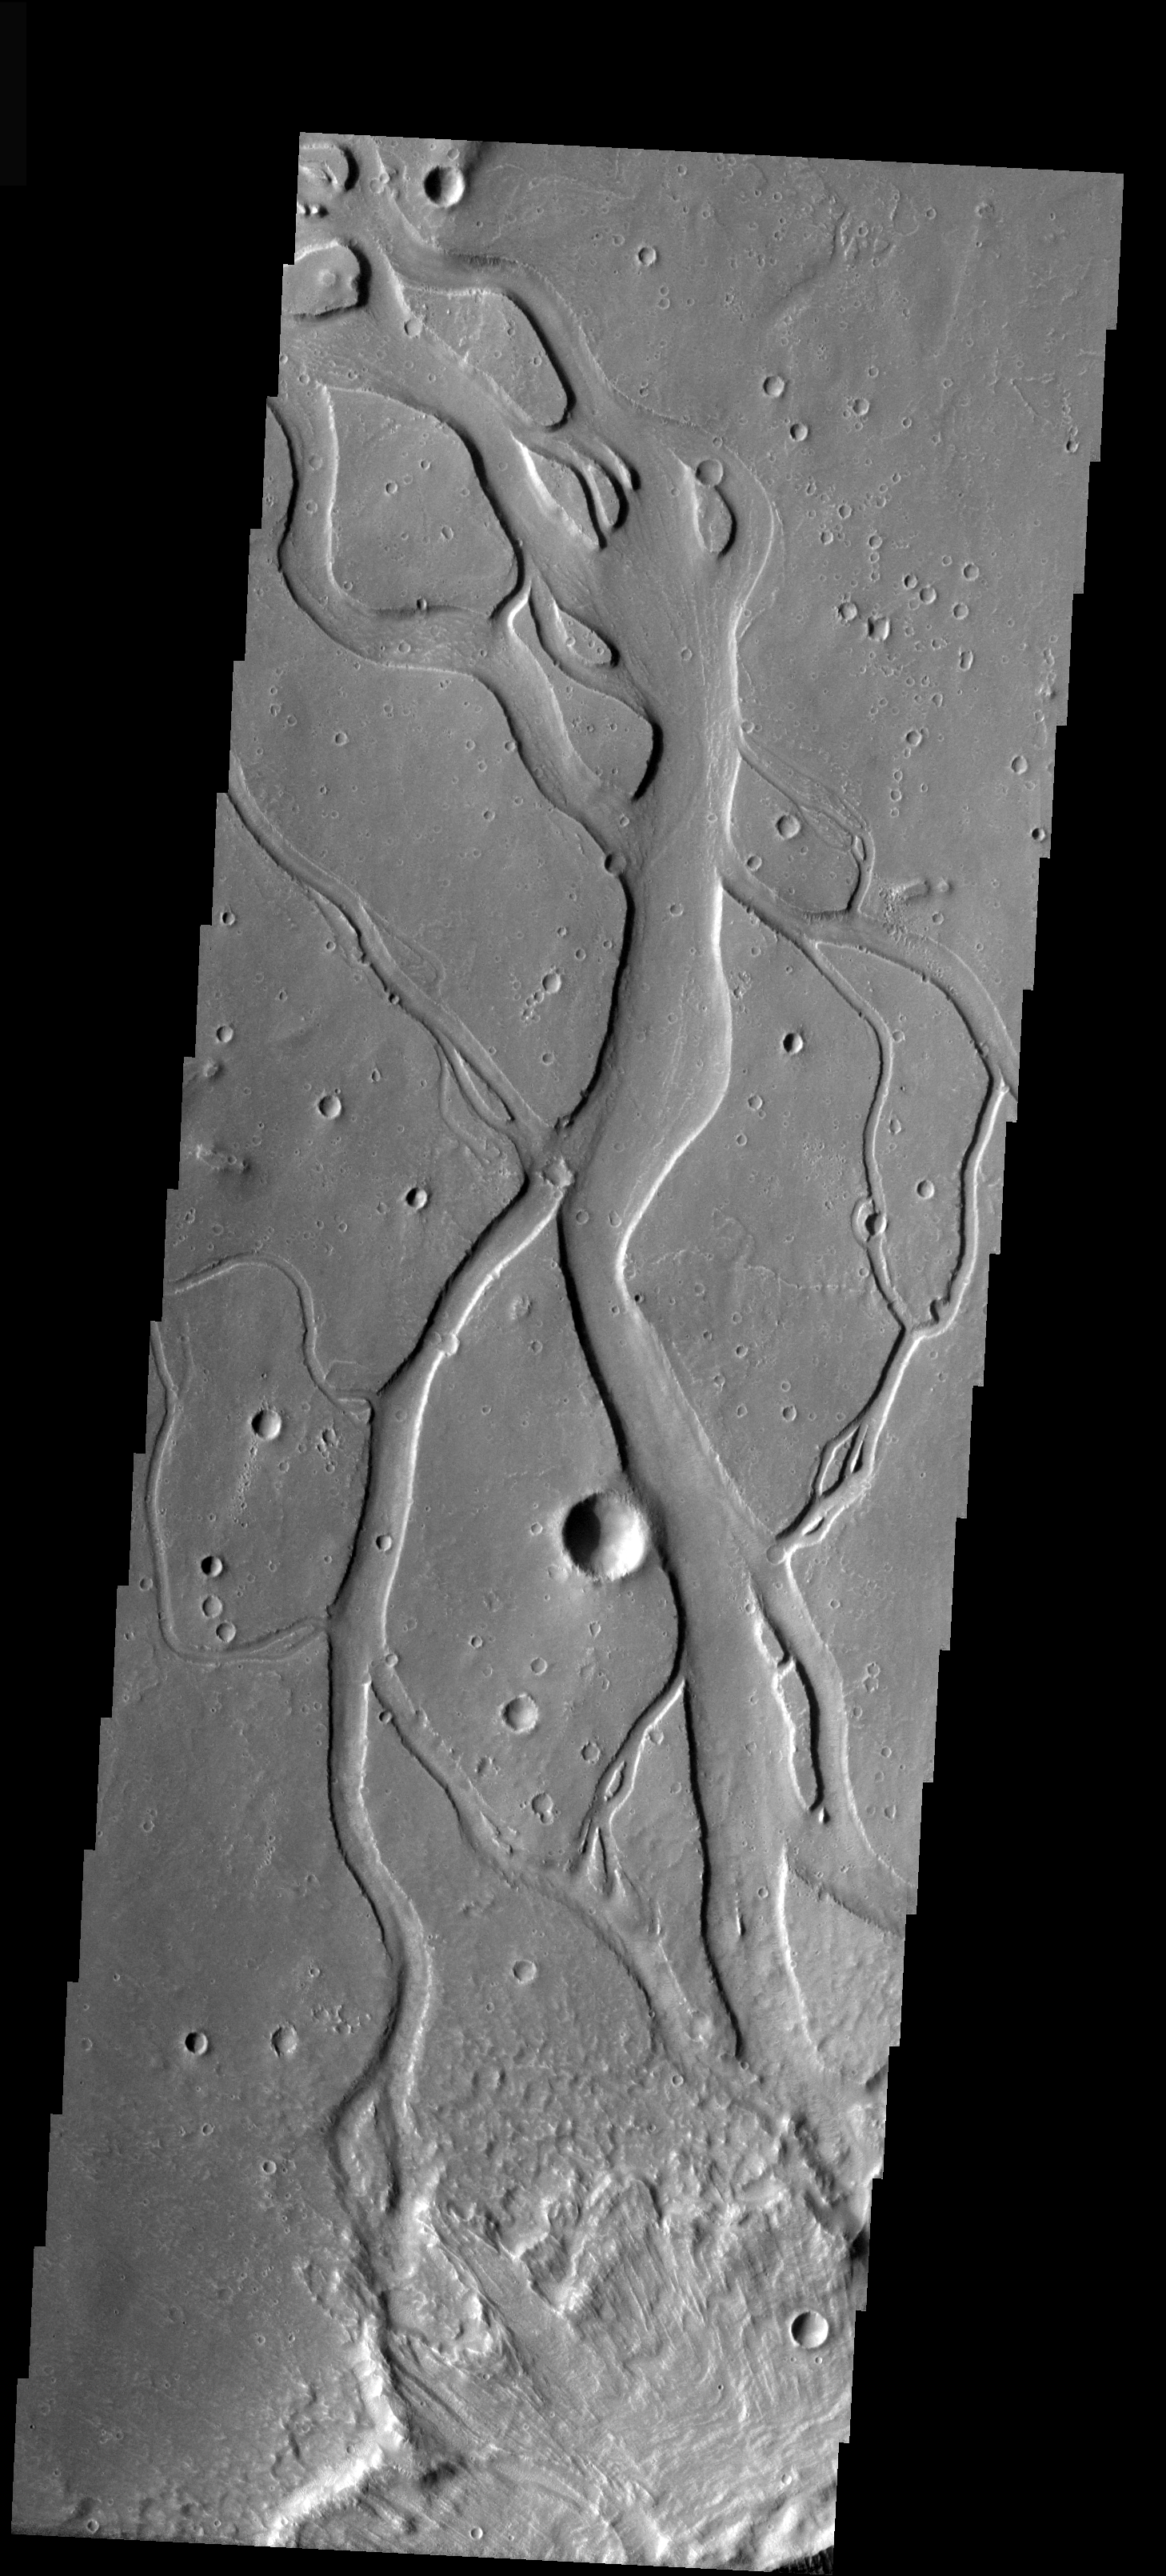

Hebrus Vallis

This image shows a portion of Hebrus Vallis, a channel system located south of Granicus Vallis. Like Granicus Vallis, Hebrus Vallis originates close to the base of the Elysium volcanic complex. The crisscrossing of channels seen in the image is not typical for fluvial systems, indicating that this channel system was likely formed by volcanic activity.

Image information: VIS instrument. Latitude 20.8, Longitude 125.9 East (234.1 West). 19 meter/pixel resolution.

Note: this THEMIS visual image has not been radiometrically nor geometrically calibrated for this preliminary release. An empirical correction has been performed to remove instrumental effects. A linear shift has been applied in the cross-track and down-track direction to approximate spacecraft and planetary motion. Fully calibrated and geometrically projected images will be released through the Planetary Data System in accordance with Project policies at a later time.

NASA’s Jet Propulsion Laboratory manages the 2001 Mars Odyssey mission for NASA’s Office of Space Science, Washington, D.C. The Thermal Emission Imaging System (THEMIS) was developed by Arizona State University, Tempe, in collaboration with Raytheon Santa Barbara Remote Sensing. The THEMIS investigation is led by Dr. Philip Christensen at Arizona State University. Lockheed Martin Astronautics, Denver, is the prime contractor for the Odyssey project, and developed and built the orbiter. Mission operations are conducted jointly from Lockheed Martin and from JPL, a division of the California Institute of Technology in Pasadena.

Credit: NASA/JPL/Arizona State University